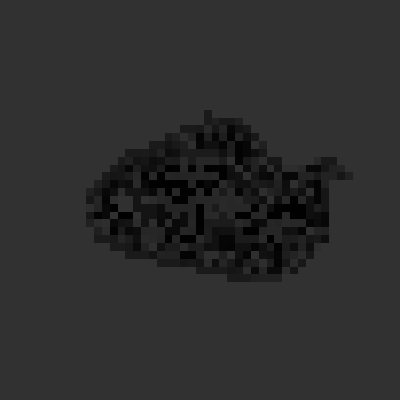

Annefrank Near Closest Approach

False colors emphasize the variations in surface brightness on asteroid Annefrank, as seen in an image taken by NASA’s Stardust spacecraft during a Nov. 2 flyby of the asteroid.

Stardust flew within about 3,300 kilometers (2,050 miles) of the asteroid as a rehearsal for the spacecraft’s encounter with its primary target, comet Wild 2, in January 2004. The variations in surface brightness result from different angles of solar illumination, as well as from intrinsic variations in the surface. The straight edge at the right side of the asteroid’s image may be an artifact of processing.

Stardust will bring samples of comet dust back to Earth in 2006 to help answer fundamental questions about the origins of the solar system. Additional information about the mission is available online at http://stardust.jpl.nasa.gov. Lockheed Martin Astronautics, Denver, Colo., built and operates the Stardust spacecraft. Stardust is a part of NASA’s Discovery Program of low-cost, highly focused science missions. JPL, a division of the California Institute of Technology in Pasadena, manages the mission for NASA’s Office of Space Science,Washington, D.C.

Credit: NASA/JPL-Caltech